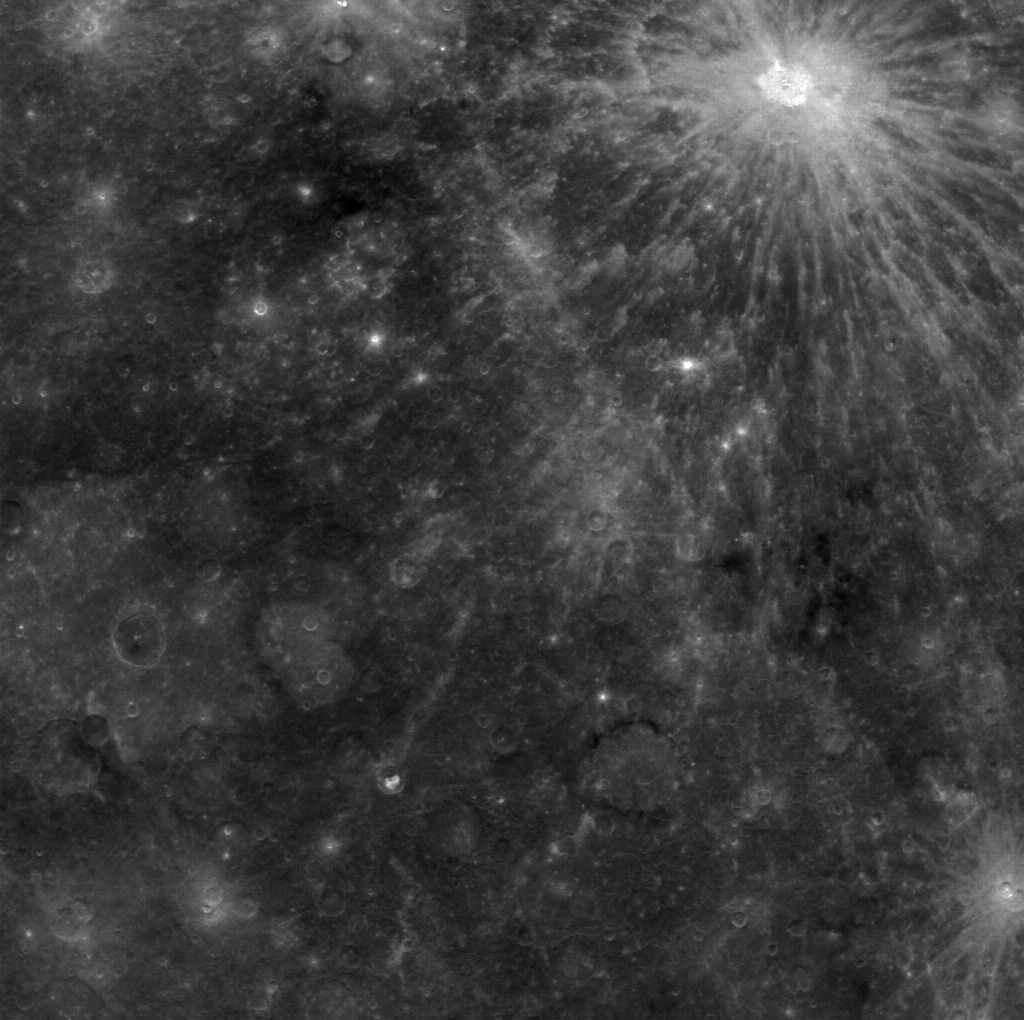

Old Friends

First seen in Mariner 10 images, and again during MESSENGER’s second flyby of Mercury, the bright-rayed crater Kuiper (62 km in diameter) provides an important stratigraphic marker in Mercury’s history. The craters Calvino (67 km) and Rudaki (123 km), imaged at some of the highest resolution color obtained prior to orbit, are seen at the bottom left (northeast is up).

This image was acquired as part of MDIS’s color base map. The color base map is composed of WAC images taken through eight different narrow-band color filters and will cover more than 90% of Mercury’s surface with an average resolution of 1 kilometer/pixel (0.6 miles/pixel). The highest-quality color images are obtained for Mercury’s surface when both the spacecraft and the Sun are overhead, so these images typically are taken with viewing conditions of low incidence and emission angles.

On March 17, 2011 (March 18, 2011, UTC), MESSENGER became the first spacecraft ever to orbit the planet Mercury. The mission is currently in its commissioning phase, during which spacecraft and instrument performance are verified through a series of specially designed checkout activities. In the course of the one-year primary mission, the spacecraft’s seven scientific instruments and radio science investigation will unravel the history and evolution of the Solar System’s innermost planet. Visit the Why Mercury? section of this website to learn more about the science questions that the MESSENGER mission has set out to answer.

Date acquired: April 10, 2011
Image Mission Elapsed Time (MET): 210890915
Image ID: 112208
Instrument: Wide Angle Camera (WAC) of the Mercury Dual Imaging System (MDIS)
WAC filter: 9 (996 nanometers)
Center Latitude: -11.58°
Center Longitude: 312.7° E
Resolution: 1239 meters/pixel
Scale:The crater Calvino is 67 km in diameter (42 miles)
Incidence Angle: 21.4°
Emission Angle: 6.5°
Phase Angle: 28.0°

These images are from MESSENGER, a NASA Discovery mission to conduct the first orbital study of the innermost planet, Mercury. For information regarding the use of images, see the MESSENGER image use policy.

Credit: NASA/Johns Hopkins University Applied Physics Laboratory/Carnegie Institution of Washington